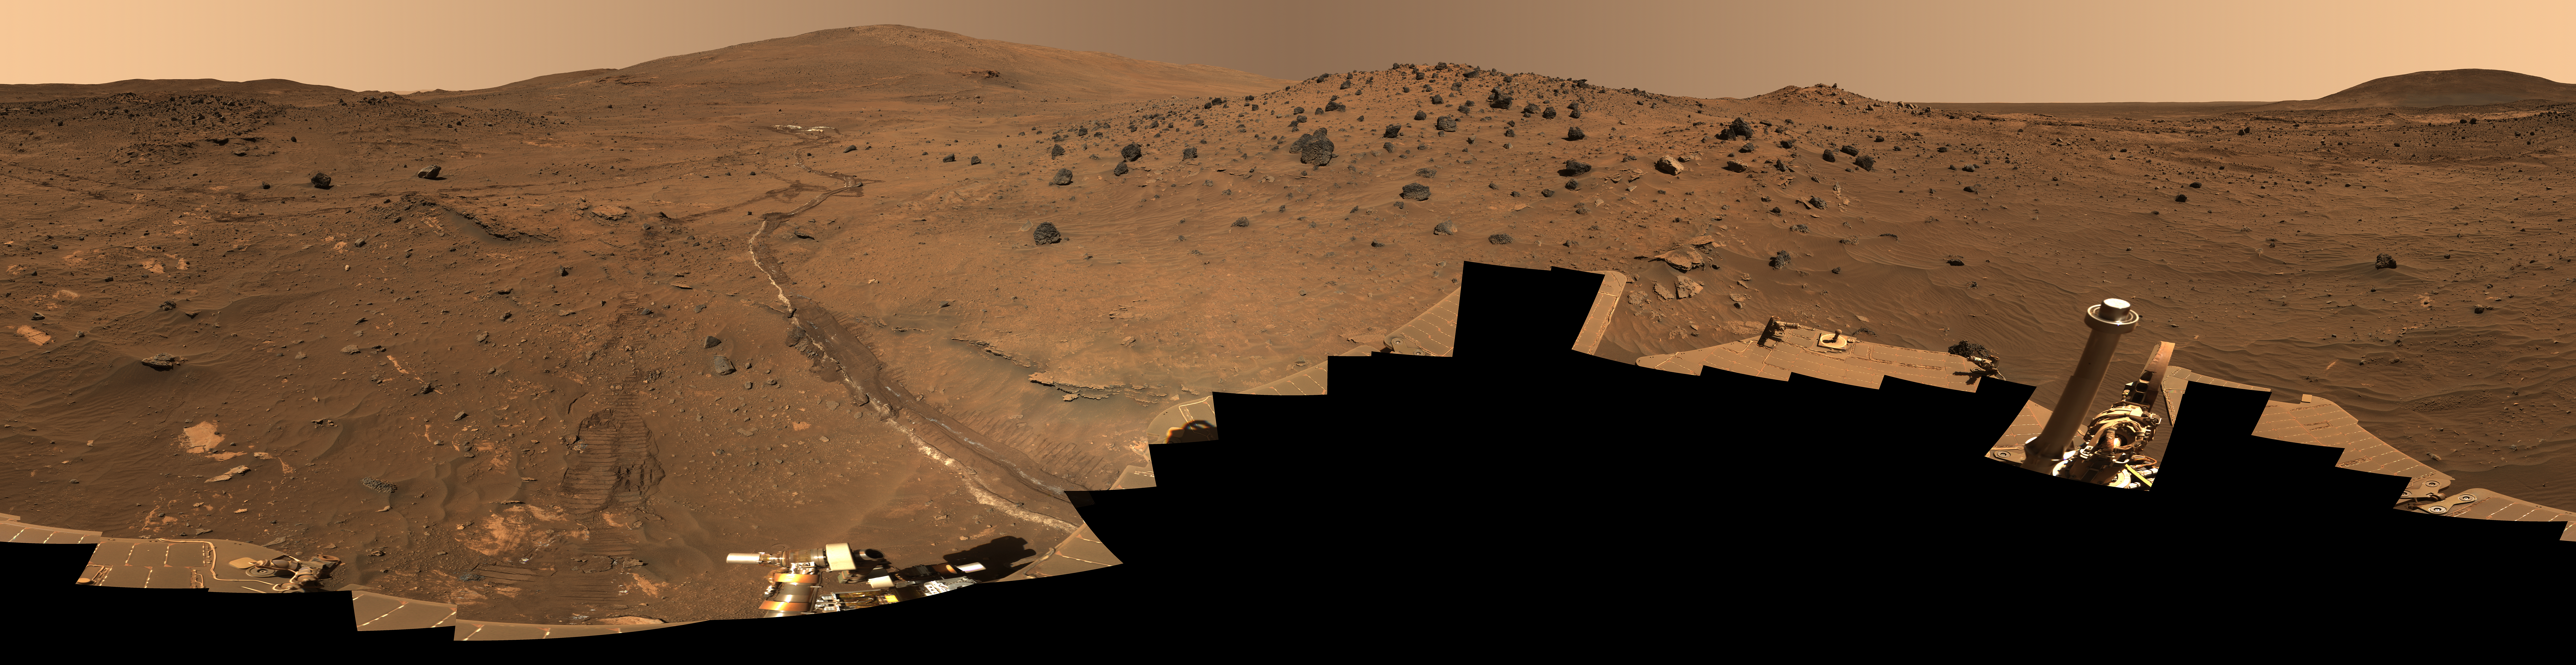

‘McMurdo’ Panorama from Spirit’s ‘Winter Haven’

Spirit’s Winter Panorama Labeled Version

Since April of 2006, NASA’s Mars Exploration Rover Spirit has been sojourning in a place called “Winter Haven,” where the robotic geologist spent several months parked on a north-facing slope in order to keep its solar panels pointed toward the sun. During that time, while the rover spent the daylight hours conducting as much scientific research as possible, science team members assigned informal names to rock outcrops, boulders, and patches of soil commemorating exploration sites in Antarctica and the southernmost islands of South America. Antarctic bases are places where researchers, like the rovers on Mars, hunker down for the winter in subzero temperatures. During the past Martian winter, Spirit endured temperatures lower than minus 100 degrees Celsius (minus 148 degrees Fahrenheit).

This full-color mosaic of images acquired by the rover’s panoramic camera shows the various features of the landscape near Spirit’s “Winter Haven” and the informal names used to identify them. With Martian spring just around the corner and solar power levels on the rise, Spirit has been driving again. Scientists hope to return to the circular, plateau-like feature known as “Home Plate,” though it will take some weeks to get there with a dragging right front wheel after visiting other points of scientific interest along the way.

The full-resolution TIFF file labeled version can be viewed or downloaded here PIA01907_fig1.tif; the full-resolution JPEG can be viewed or downloaded here PIA01907_fig1.jpg. [Photojournal note: due to the large sizes of the high-resolution TIFF and JPEG files, some systems may experience extremely slow downlink time while viewing or downloading these images; some systems may be incapable of handling the download entirely.]

This 360-degree view, called the “McMurdo” panorama, comes from the panoramic camera (Pancam) on NASA’s Mars Exploration Rover Spirit. From April through October 2006, Spirit has stayed on a small hill known as “Low Ridge.” There, the rover’s solar panels are tilted toward the sun to maintain enough solar power for Spirit to keep making scientific observations throughout the winter on southern Mars. This view of the surroundings from Spirit’s “Winter Haven” is presented in approximately true color.

Oct. 26, 2006, marks Spirit’s 1,000th sol of what was planned as a 90-sol mission. (A sol is a Martian day, which lasts 24 hours, 39 minutes, 35 seconds). The rover has lived through the most challenging part of its second Martian winter. Its solar power levels are rising again. Spring in the southern hemisphere of Mars will begin in early 2007. Before that, the rover team hopes to start driving Spirit again toward scientifically interesting places in the “Inner Basin” and “Columbia Hills” inside Gusev crater. The McMurdo panorama is providing team members with key pieces of scientific and topographic information for choosing where to continue Spirit’s exploration adventure.

The Pancam began shooting component images of this panorama during Spirit’s sol 814 (April 18, 2006) and completed the part shown here on sol 932 (Aug. 17, 2006). The panorama was acquired using all 13 of the Pancam’s color filters, using lossless compression for the red and blue stereo filters, and only modest levels of compression on the remaining filters. The overall panorama consists of 1,449 Pancam images and represents a raw data volume of nearly 500 megabytes. It is thus the largest, highest-fidelity view of Mars acquired from either rover. Additional photo coverage of the parts of the rover deck not shown here was completed on sol 980 (Oct. 5 , 2006). The team is completing the processing and mosaicking of those final pieces of the panorama, and that image will be released on the Web shortly to augment this McMurdo panorama view.

This beautiful scene reveals a tremendous amount of detail in Spirit’s surroundings. Many dark, porous-textured volcanic rocks can be seen around the rover, including many on Low Ridge. Two rocks to the right of center, brighter and smoother-looking in this image and more reflective in infrared observations by Spirit’s miniature thermal emission spectrometer, are thought to be meteorites. On the right, “Husband Hill” on the horizon, the rippled “El Dorado” sand dune field near the base of that hill, and lighter-toned “Home Plate” below the dunes provide context for Spirit’s travels since mid-2005. Left of center, tracks and a trench dug by Spirit’s right-front wheel, which no longer rotates, have exposed bright underlying material. This bright material is evidence of sulfur-rich salty minerals in the subsurface, which may provide clues about the watery past of this part of Gusev Crater.

Spirit has stayed busy at Winter Haven during the past six months even without driving. In addition to acquiring this spectacular panorama, the rover team has also acquired significant new assessments of the elemental chemistry and mineralogy of rocks and soil targets within reach of the rover’s arm. The team plans soon to have Spirit drive to a very nearby spot on Low Ridge to access different rock and soil samples while maintaining a good solar panel tilt toward the sun for the rest of the Martian winter.

Despite the long span of time needed for acquiring this 360-degree view — a few images at a time every few sols over a total of 119 sols because the available power was so low — the lighting and color remain remarkably uniform across the mosaic. This fact attests to the repeatability of wintertime sols on Mars in the southern hemisphere. This is the time of year when Mars is farthest from the sun, so there is much less dust storm and dust devil activity than at other times of the year.

This is an approximately true-color, red-green-blue composite panorama generated from images taken through the Pancam’s 600-nanometer, 530-nanometer and 480-nanometer filters. This “natural color” view is the rover team’s best estimate of what the scene would look like if we were there and able to see it with our own eyes.

Credit: NASA/JPL/Cornell